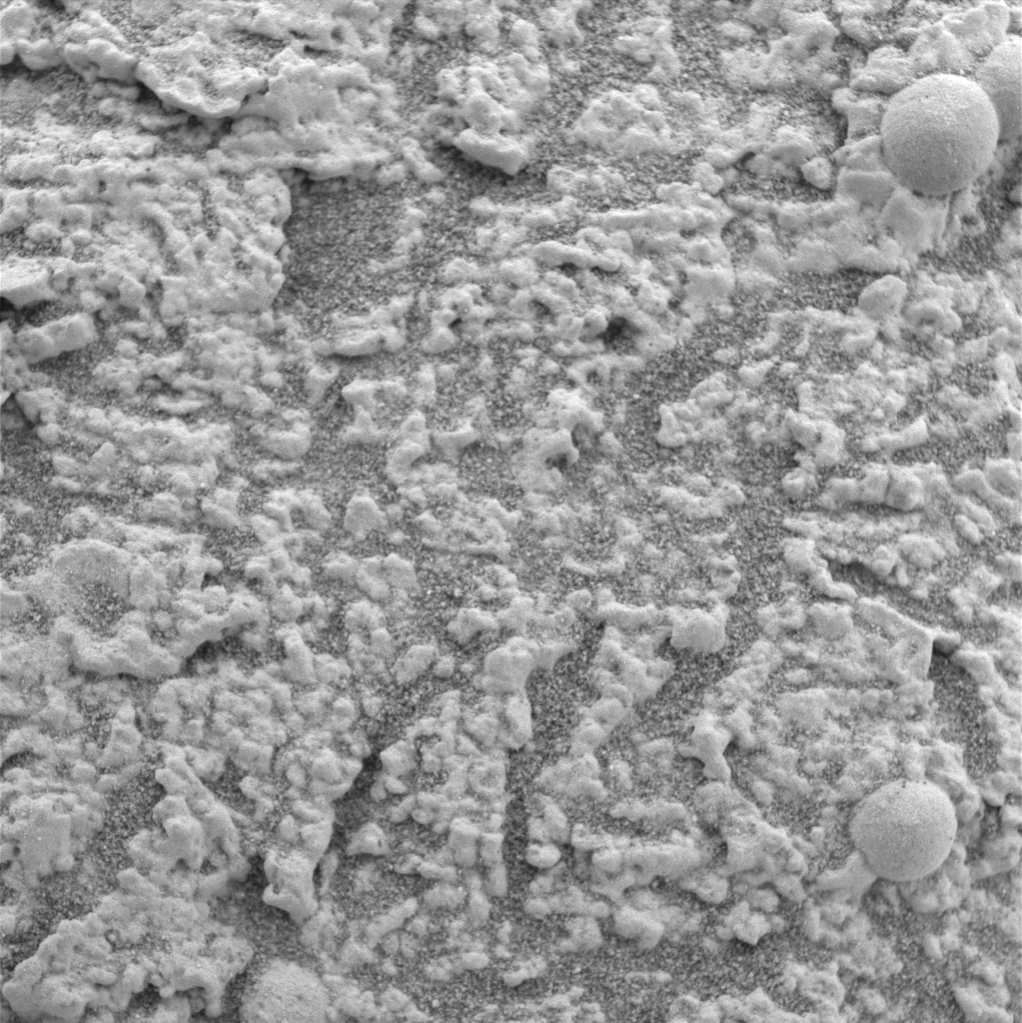

Larger Grains Suggest Presence of Fluid

This image, taken by the microscopic imager on the Mars Exploration Rover Opportunity, shows an extreme close-up of the “El Capitan” region, part of the rock outcrop at Meridiani Planum, Mars. As seen in panoramic images of “El Capitan,” this region appears laminated, or composed of layers of firmly united material. The upper left portion of this image shows how the grains of the region might be arranged in planes to create such lamination.

At the upper right, in the zone surrounding two larger sphere-shaped particles, this image also shows another apparent characteristic at the scale of individual grains. The granularity of the matrix — the rock in which the spherules are embedded — is modified near the spherules compared with grains farther from the spherules. Around the upper spherule, the grain size is increased. This change in grain size might represent a “reaction rim,” a feature produced by fluid interaction with the matrix material adjacent to the spherule during the growth of the spherule.

Credit: NASA/JPL/US Geological Survey